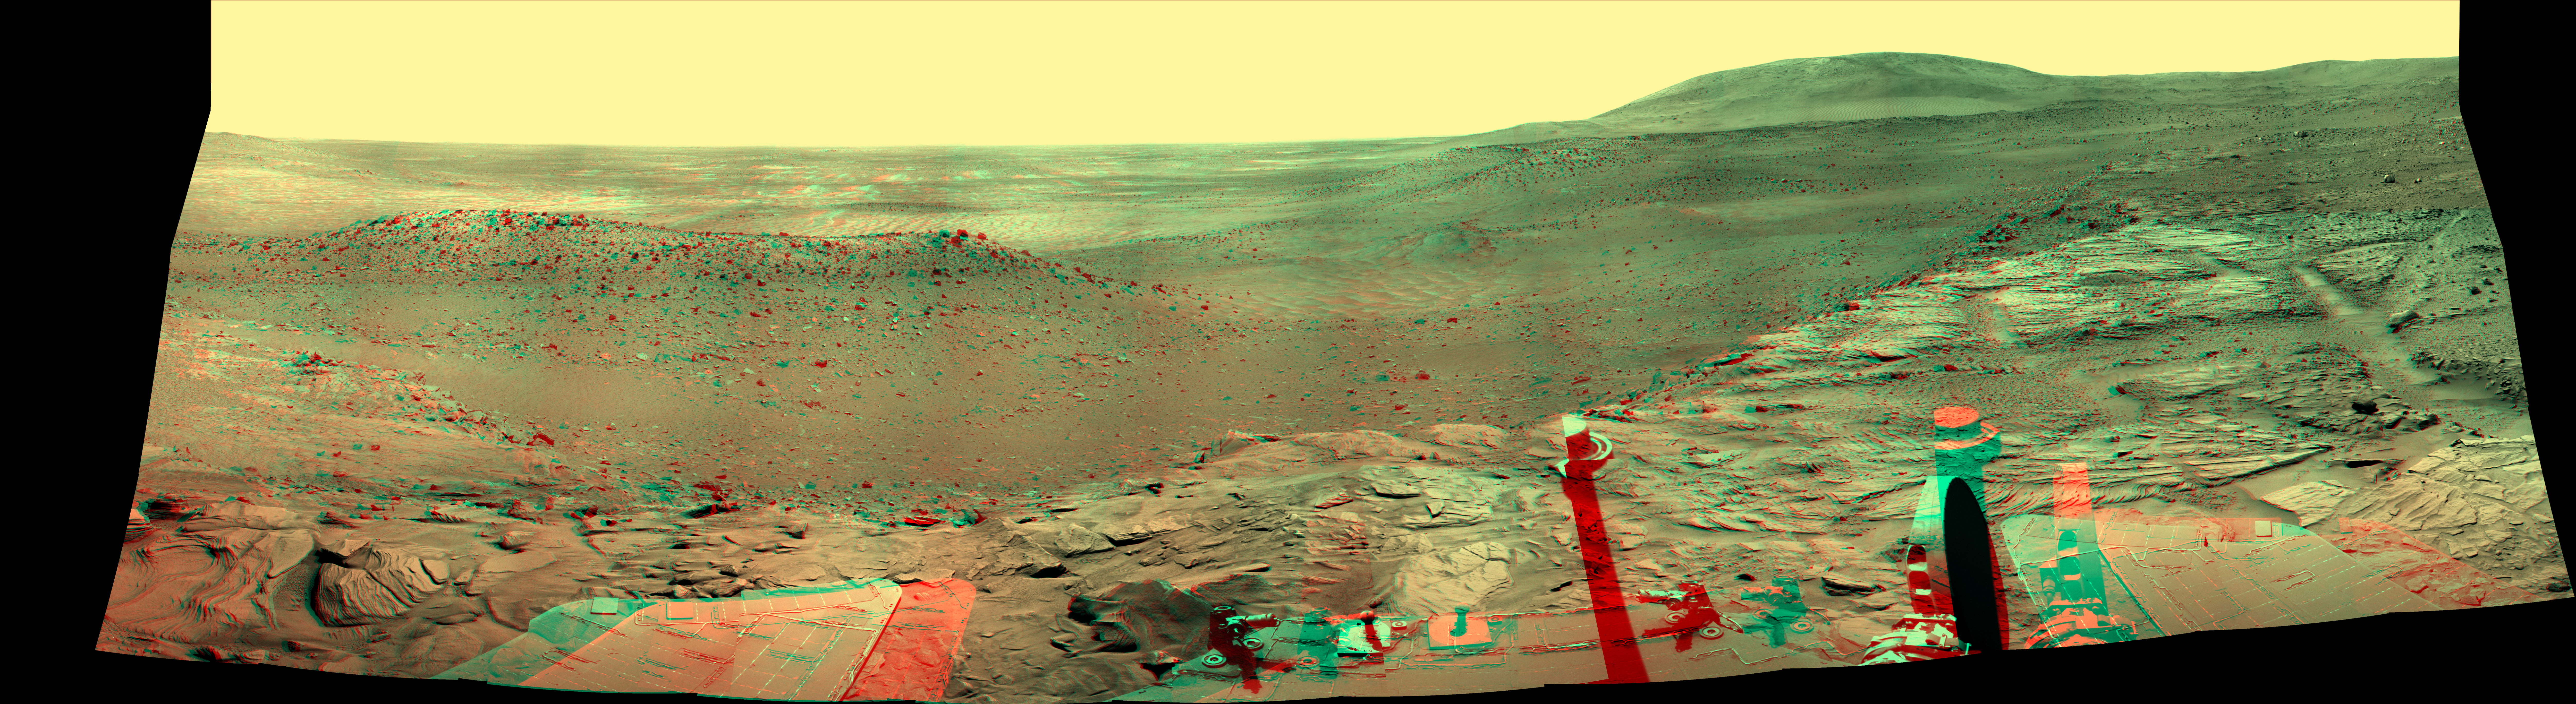

Spirit’s West Valley Panorama (Anaglyph)

NASA’S Mars Exploration Rover Spirit captured this westward view from atop a low plateau where Sprit spent the closing months of 2007. The view combines a stereo pair and appears three-dimensional when seen through blue-red glasses.

After several months near the base of the plateau called “Home Plate” in the inner basin of the Columbia Hills range inside Gusev Crater, Spirit climbed onto the eastern edge of the plateau during the rover’s 1,306th Martian day, or sol, (Sept. 5, 2007). It examined rocks and soils at several locations on the southern half of Home Plate during September and October. It was perched near the western edge of Home Plate when it used its panoramic camera (Pancam) to take the images used in this view on sols 1,366 through 1,369 (Nov. 6 through Nov. 9, 2007). With its daily solar-energy supply shrinking as Martian summer turned to fall, Spirit then drove to the northern edge of Home Plate for a favorable winter haven. The rover reached that northward-tilting site in December, in time for the fourth Earth-year anniversary of its landing on Mars. Spirit reached Mars on Jan. 4, 2004, Universal Time (Jan. 3, 2004, Pacific Standard Time). It landed at a site at about the center of the horizon in this image.

This panorama covers a scene spanning left to right from southwest to northeast. The western edge of Home Plate is in the foreground, generally lighter in tone than the more distant parts of the scene. A rock-dotted hill in the middle distance across the left third of the image is “Tsiolkovski Ridge,” about 30 meters or 100 feet from the edge of Home Plate and about that same distance across. A bump on the horizon above the left edge of Tsiolkovski Ridge is “Grissom Hill,” about 8 kilometers or 5 miles away. At right, the highest point of the horizon is “Husband Hill,” to the north and about 800 meters or half a mile away.

Credit: NASA/JPL-Caltech/Cornell University